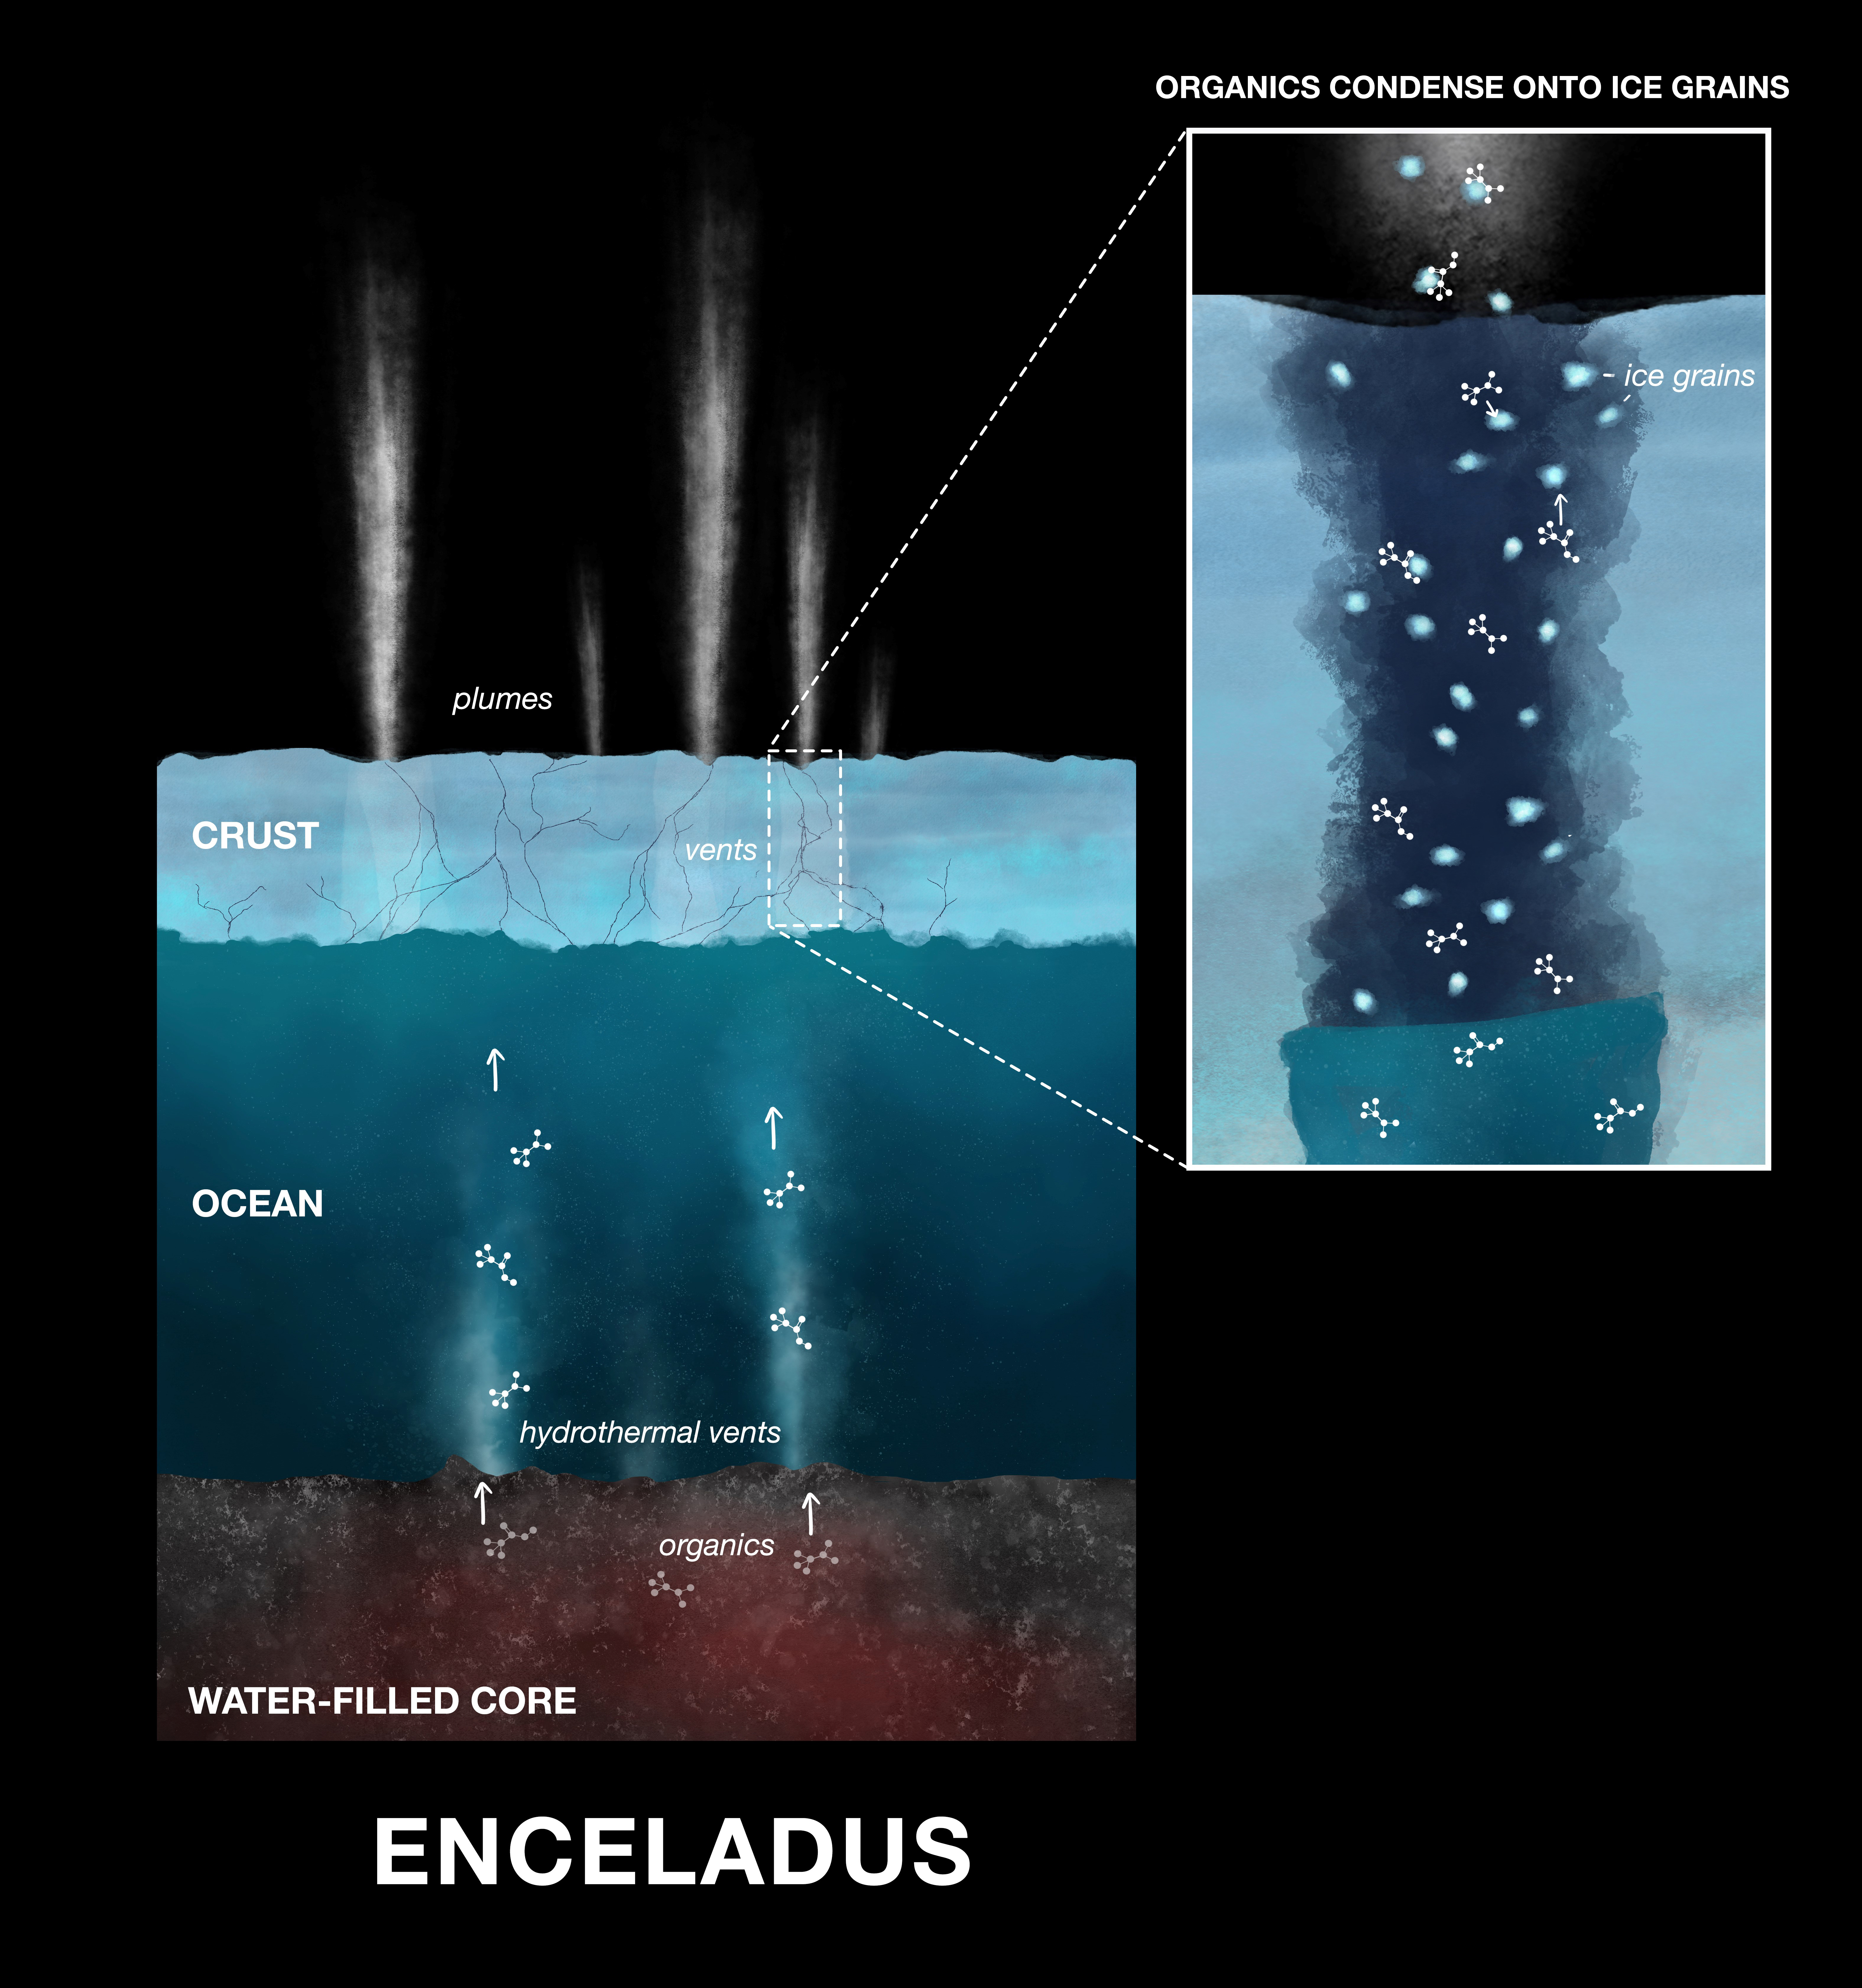

Enceladus Organics on Grains of Ice (Illustration)

This illustration shows how newly discovered organic compounds — the ingredients of amino acids — were detected by NASA’s Cassini spacecraft in the ice grains emitted from Saturn’s moon Enceladus. Powerful hydrothermal vents eject material from Enceladus’ core into the moon’s massive subsurface ocean. After mixing with the water, the material is released into space as water vapor and ice grains. Condensed onto the ice grains are nitrogen- and oxygen-bearing organic compounds.

On Earth hydrothermal vents on the ocean floor provide the energy that fuels reactions that produce amino acids, the building blocks of life. Scientists believe Enceladus’ hydrothermal vents may operate in the same way, supplying energy that leads to the production of amino acids.

Credit: NASA/JPL-Caltech